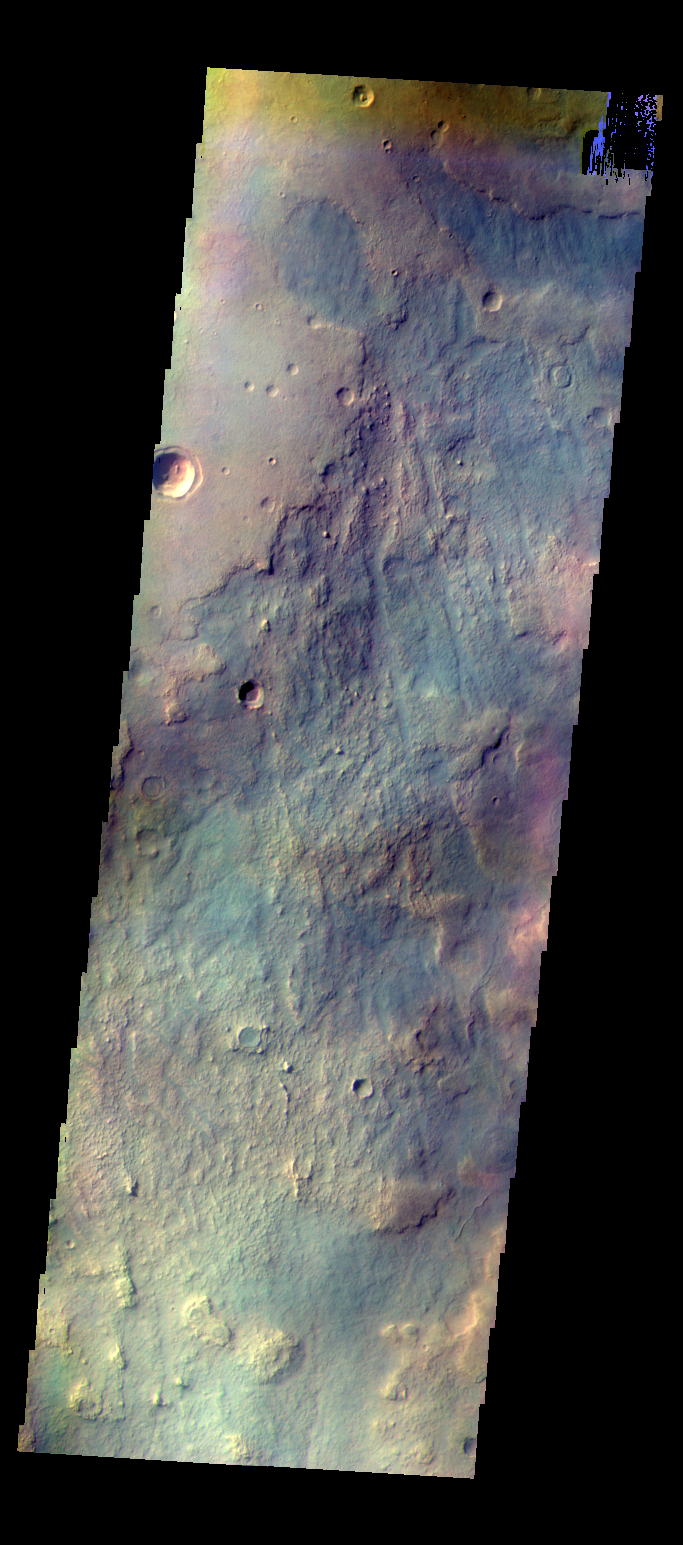

Plains – False Color

The THEMIS camera contains 5 filters. The data from different filters can be combined in multiple ways to create a false color images. These false color images may reveal subtle variations of the surface not easily identified in a single band image. Today’s false color image shows multiple textures of the plains located northwest of the Argyre basin.

Credit: NASA/JPL-Caltech/ASU